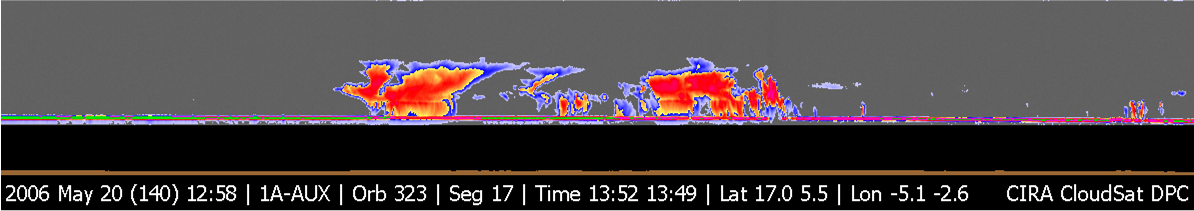

CloudSat Image of Tropical Thunderstorms Over Africa

Figure 1

CloudSat image of a horizontal cross-section of tropical clouds and thunderstorms over east Africa. The red colors are indicative of highly reflective particles such as water (rain) or ice crystals, which the blue indicates thinner clouds (such as cirrus). The flat green/blue lines across the bottom represent the ground signal. The vertical scale on the CloudSat Cloud Profiling Radar image is approximately 30 kilometers (19 miles). The brown line below the image indicates the relative elevation of the land surface. The inset image shows the CloudSat track relative to a Moderate Resolution Imaging Spectroradiometer (MODIS) visible image taken at nearly the same time.

Credit: NASA/JPL/The Cooperative Institute for Research in the Atmosphere (CIRA), Colorado State University